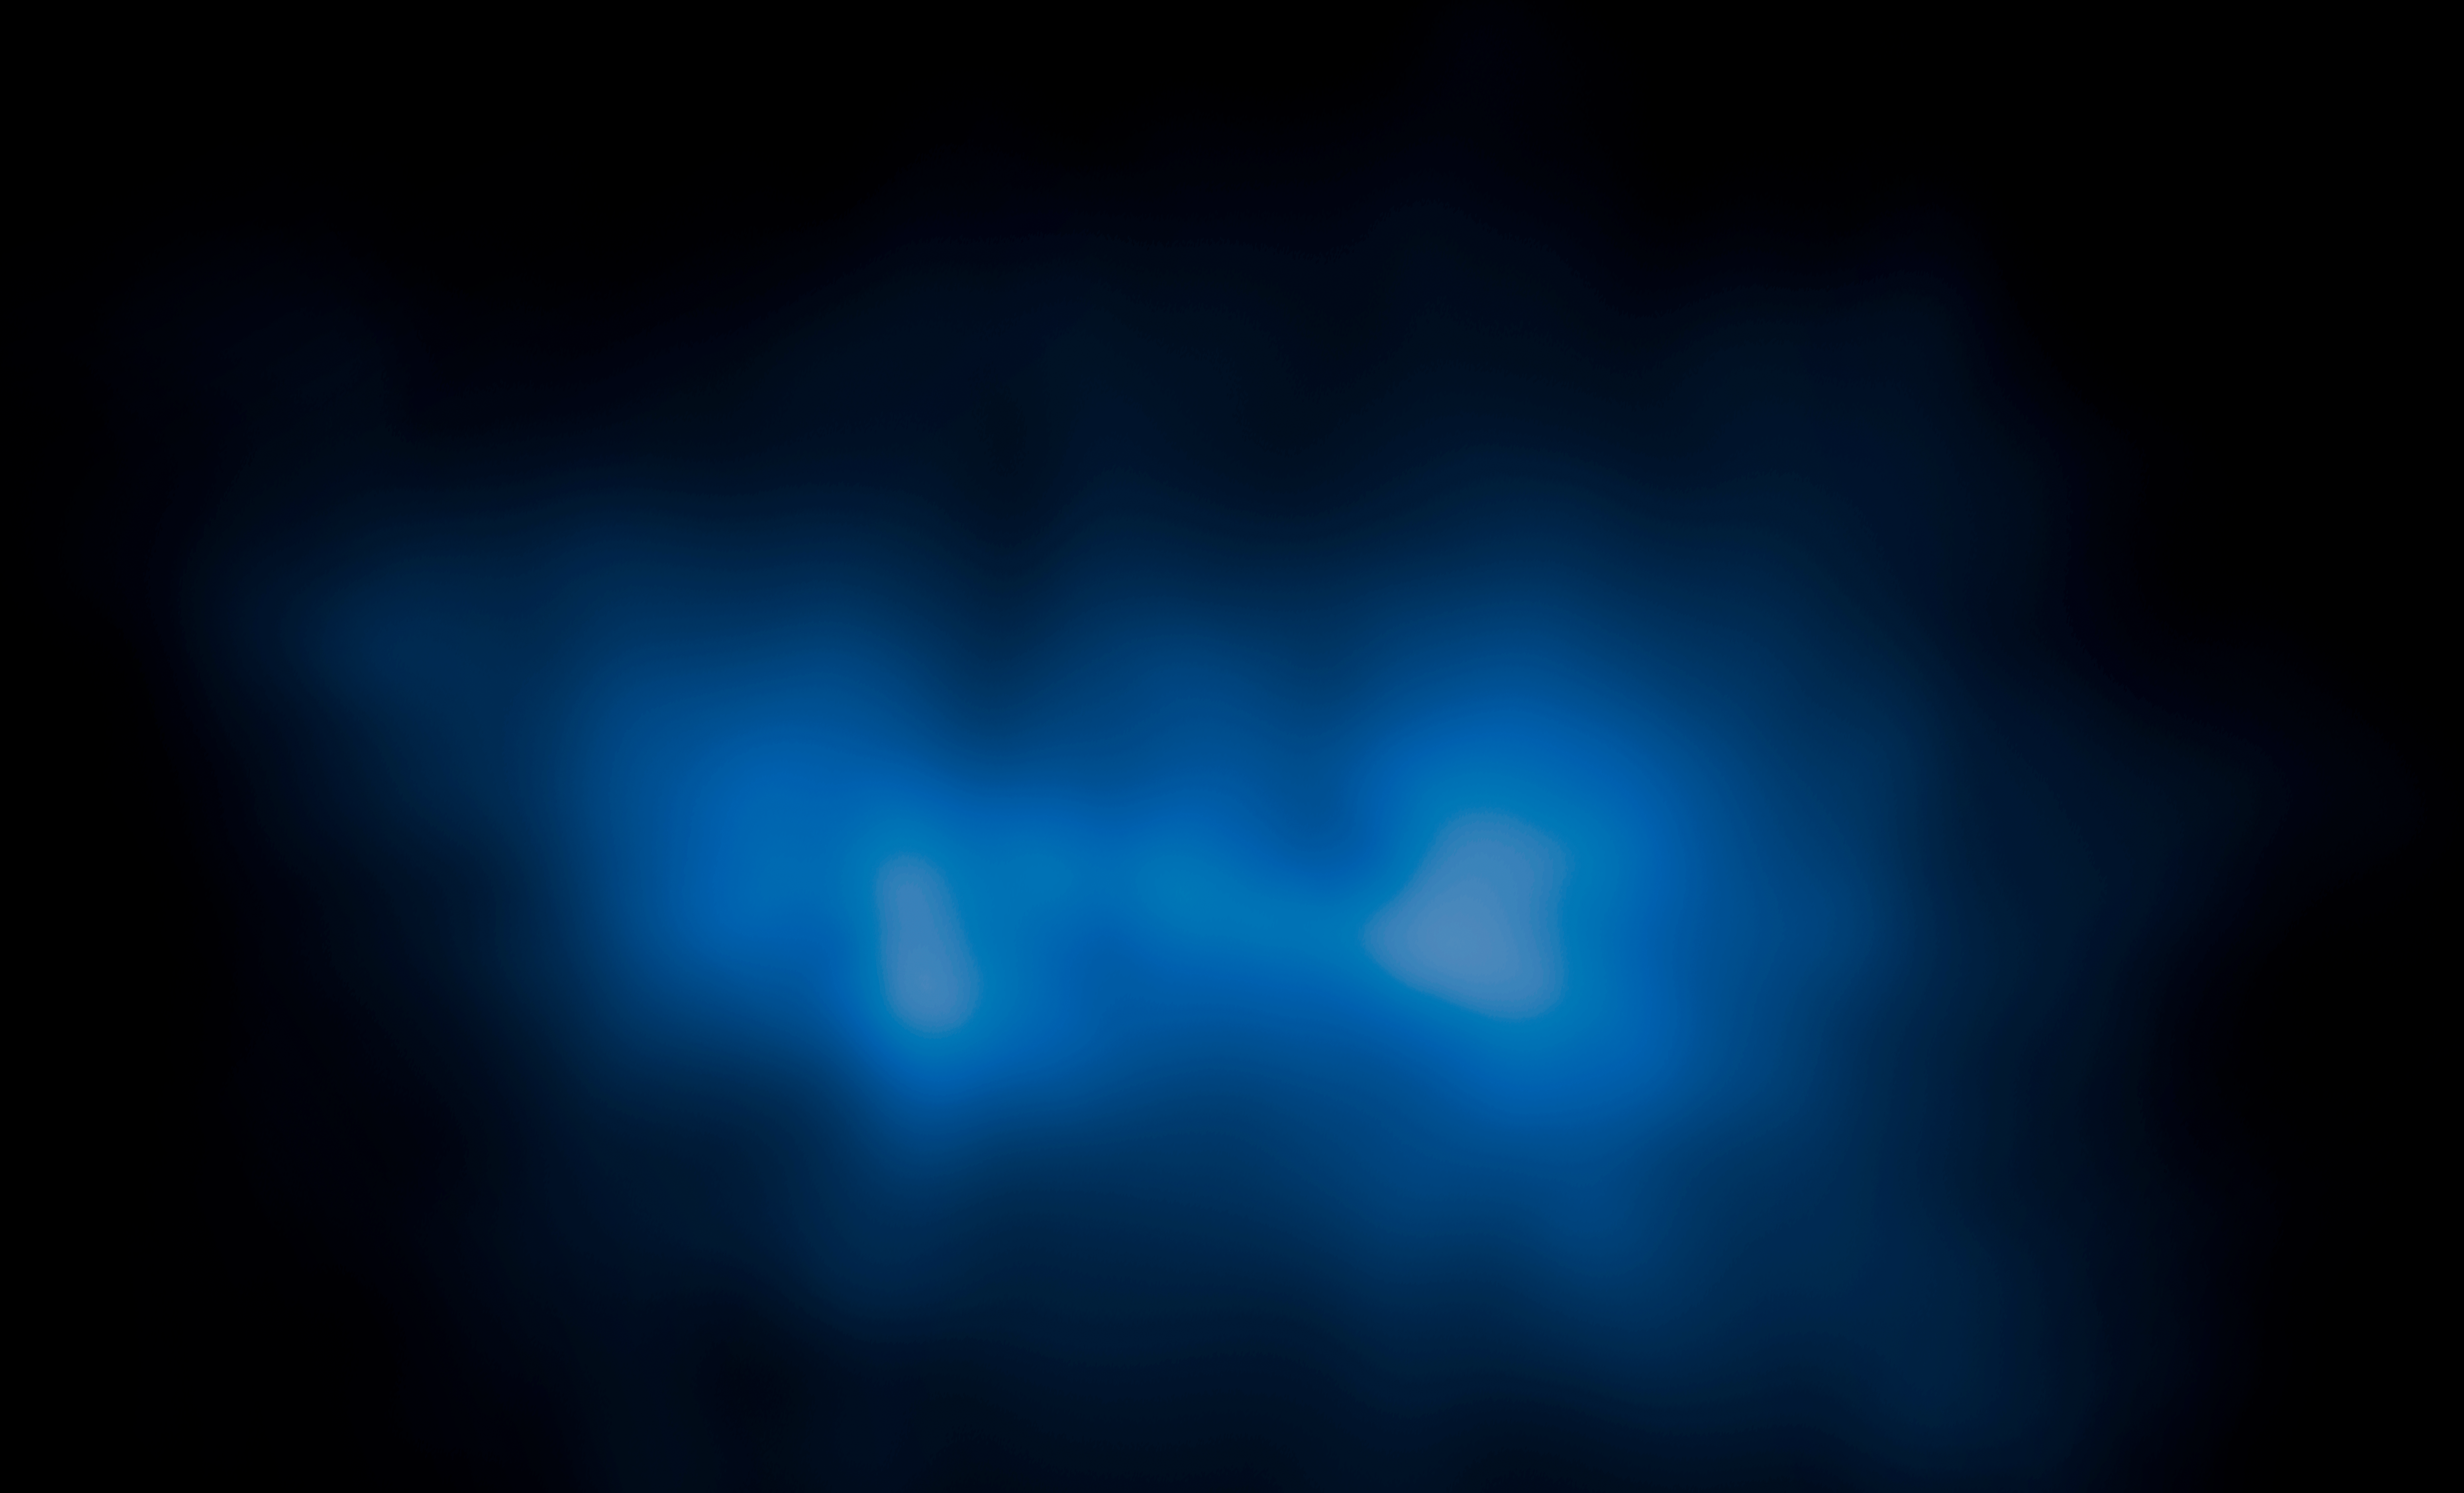

‘El Gordo’ (Mass Map)

Object Name: El Gordo, ACT-CL J0102-4915
Object Description: Galaxy Cluster Derived Mass

Credit: NASA, ESA, J. Jee (University of California, Davis), J. Hughes (Rutgers University), F. Menanteau (Rutgers University and University of Illinois, Urbana-Champaign), C. Sifon (Leiden Observatory), R. Mandelbum (Carnegie Mellon University), L. Barrientos (Universidad Catolica de Chile), and K. Ng (University of California, Davis)